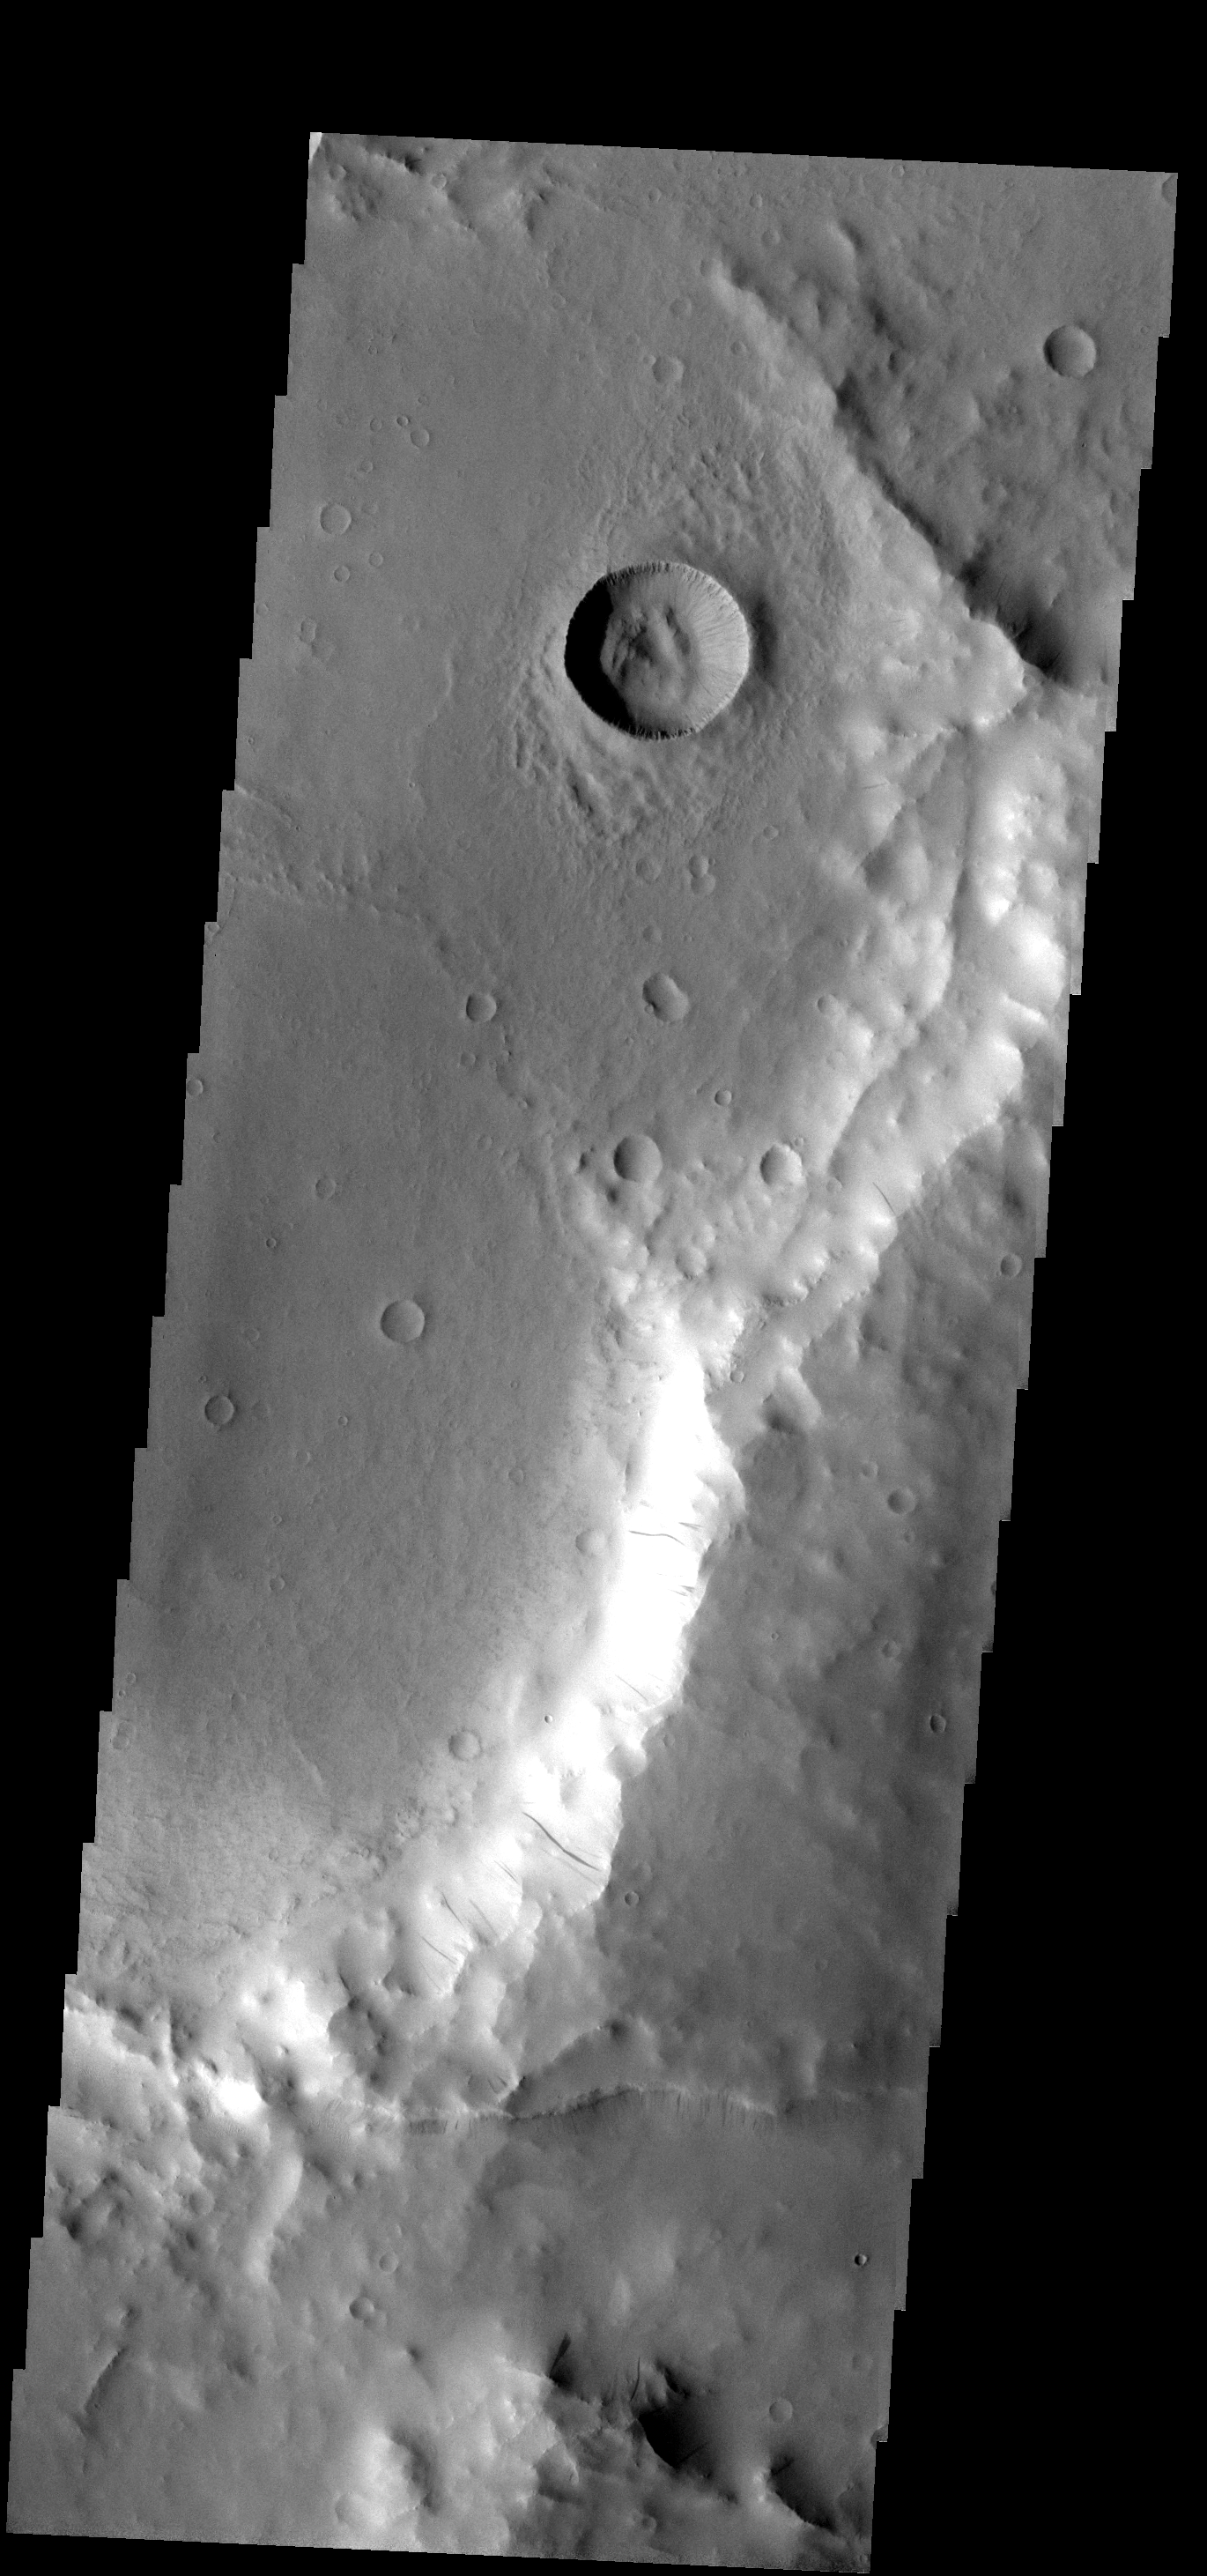

Dust Slides

These dust avalanches occur in a crater within Iani Chaos.

Image information: VIS instrument. Latitude -0.7N, Longitude 35.8E. 18 meter/pixel resolution.

Please see the THEMIS Data Citation Note for details on crediting THEMIS images.

Note: this THEMIS visual image has not been radiometrically nor geometrically calibrated for this preliminary release. An empirical correction has been performed to remove instrumental effects. A linear shift has been applied in the cross-track and down-track direction to approximate spacecraft and planetary motion. Fully calibrated and geometrically projected images will be released through the Planetary Data System in accordance with Project policies at a later time.

NASA’s Jet Propulsion Laboratory manages the 2001 Mars Odyssey mission for NASA’s Office of Space Science, Washington, D.C. The Thermal Emission Imaging System (THEMIS) was developed by Arizona State University, Tempe, in collaboration with Raytheon Santa Barbara Remote Sensing. The THEMIS investigation is led by Dr. Philip Christensen at Arizona State University. Lockheed Martin Astronautics, Denver, is the prime contractor for the Odyssey project, and developed and built the orbiter. Mission operations are conducted jointly from Lockheed Martin and from JPL, a division of the California Institute of Technology in Pasadena.

Credit: NASA/JPL/ASU